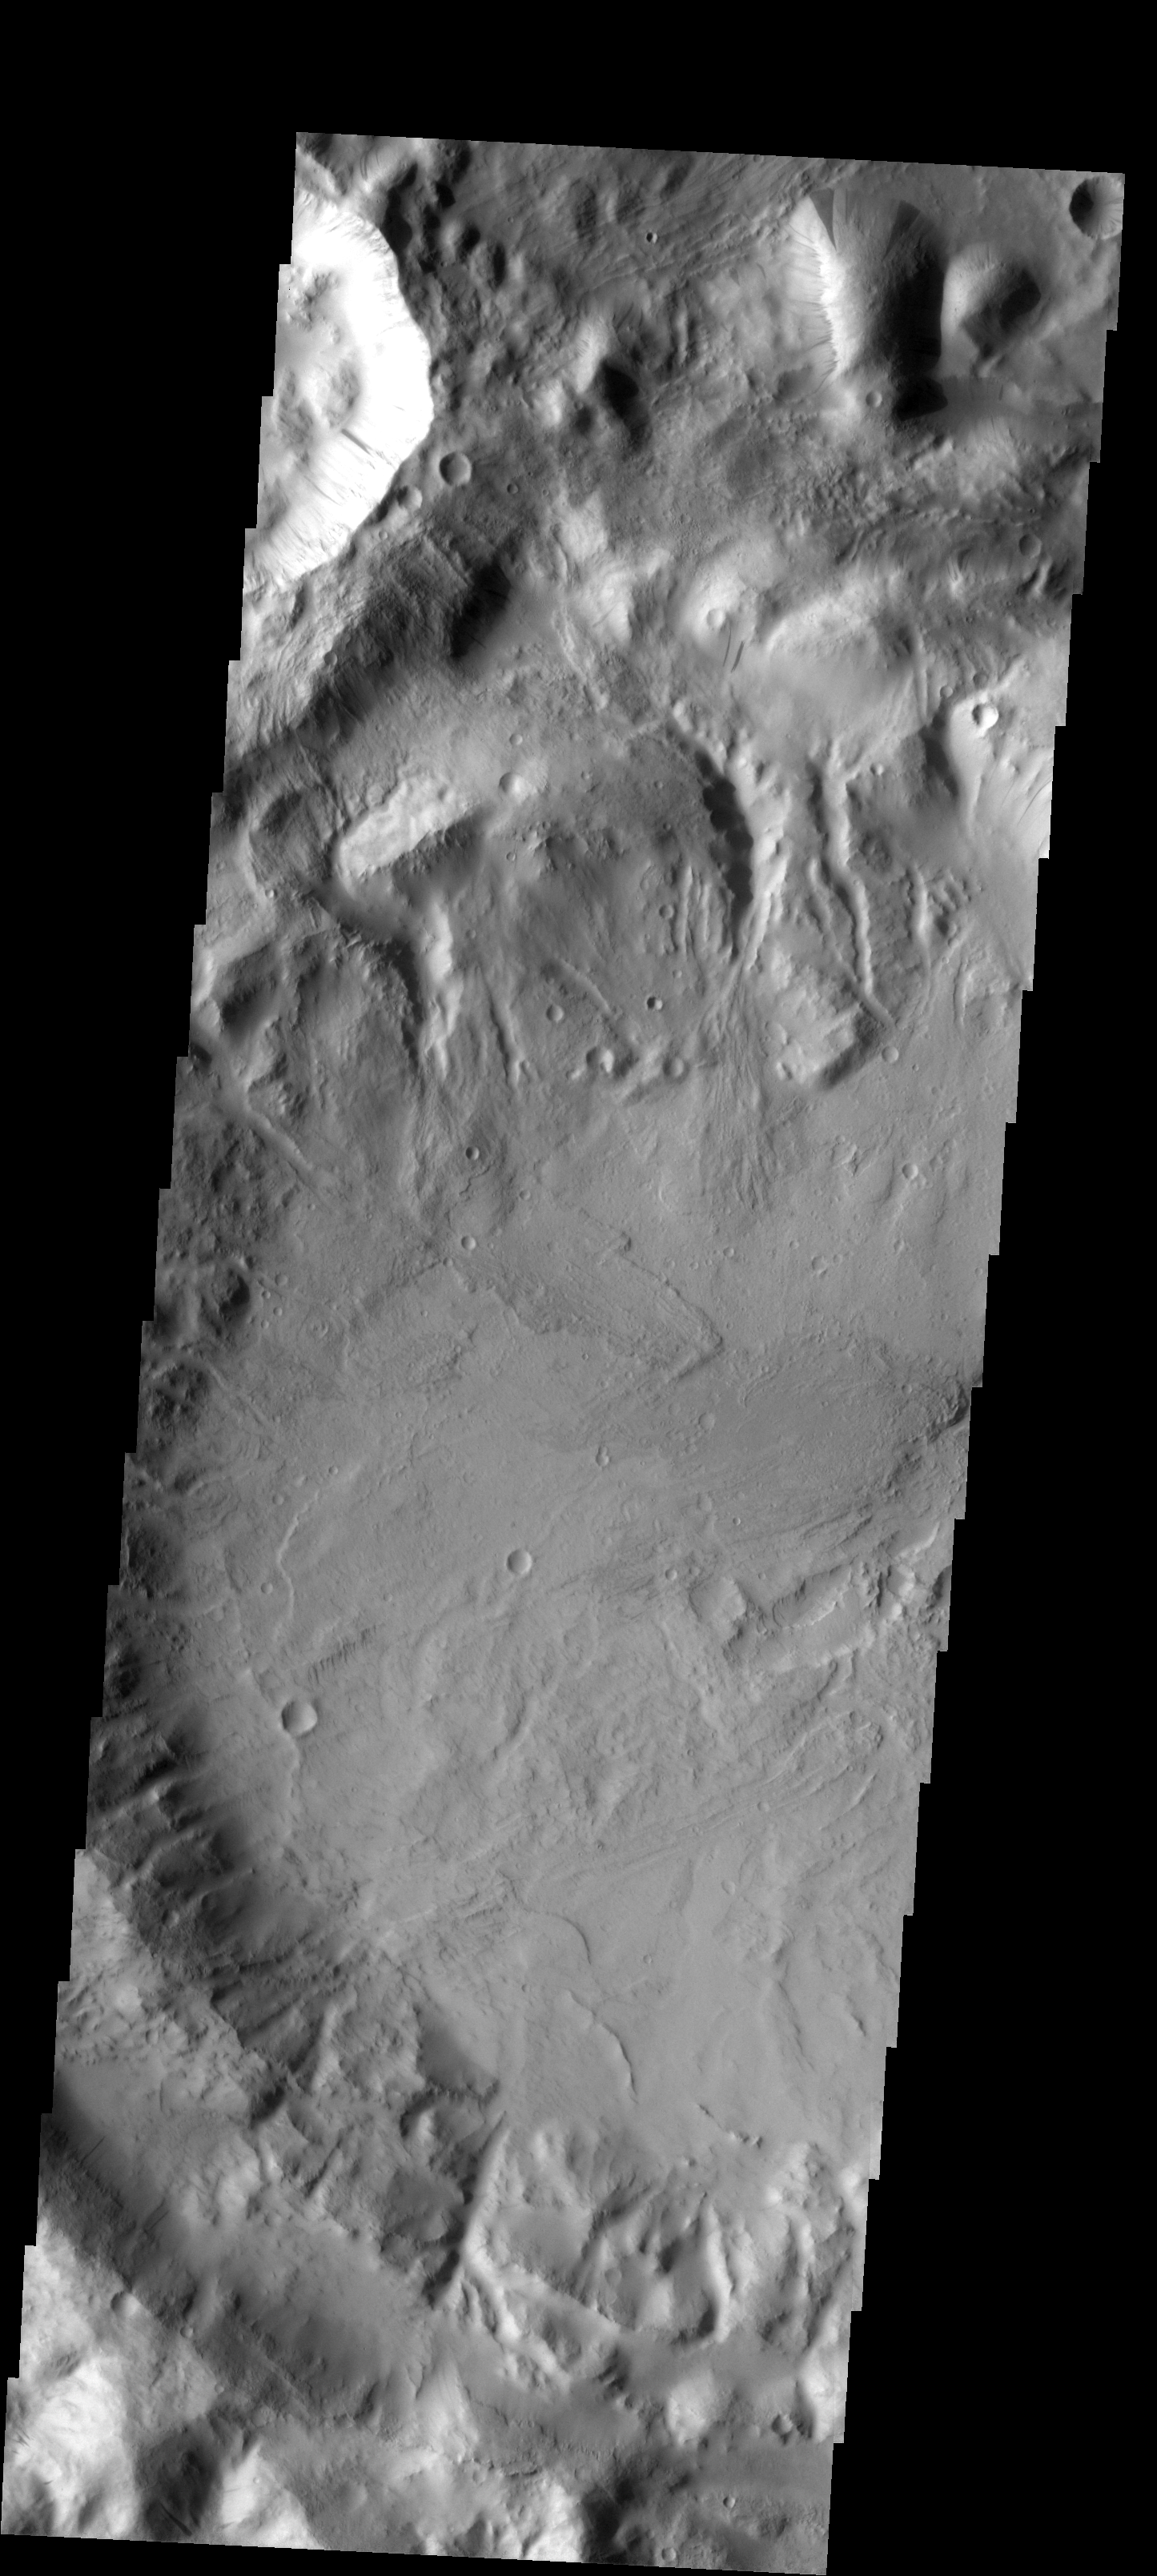

Slope Streaks

This image shows slope streaks on a small hill. The hill is near an unnamed crater at the south end of Phlegra Montes.

Image information: VIS instrument. Latitude 22.4N, Longitude 178.2E. 19 meter/pixel resolution.

Please see the THEMIS Data Citation Note for details on crediting THEMIS images.

Note: this THEMIS visual image has not been radiometrically nor geometrically calibrated for this preliminary release. An empirical correction has been performed to remove instrumental effects. A linear shift has been applied in the cross-track and down-track direction to approximate spacecraft and planetary motion. Fully calibrated and geometrically projected images will be released through the Planetary Data System in accordance with Project policies at a later time.

NASA’s Jet Propulsion Laboratory manages the 2001 Mars Odyssey mission for NASA’s Office of Space Science, Washington, D.C. The Thermal Emission Imaging System (THEMIS) was developed by Arizona State University, Tempe, in collaboration with Raytheon Santa Barbara Remote Sensing. The THEMIS investigation is led by Dr. Philip Christensen at Arizona State University. Lockheed Martin Astronautics, Denver, is the prime contractor for the Odyssey project, and developed and built the orbiter. Mission operations are conducted jointly from Lockheed Martin and from JPL, a division of the California Institute of Technology in Pasadena.

Credit: NASA/JPL/ASU